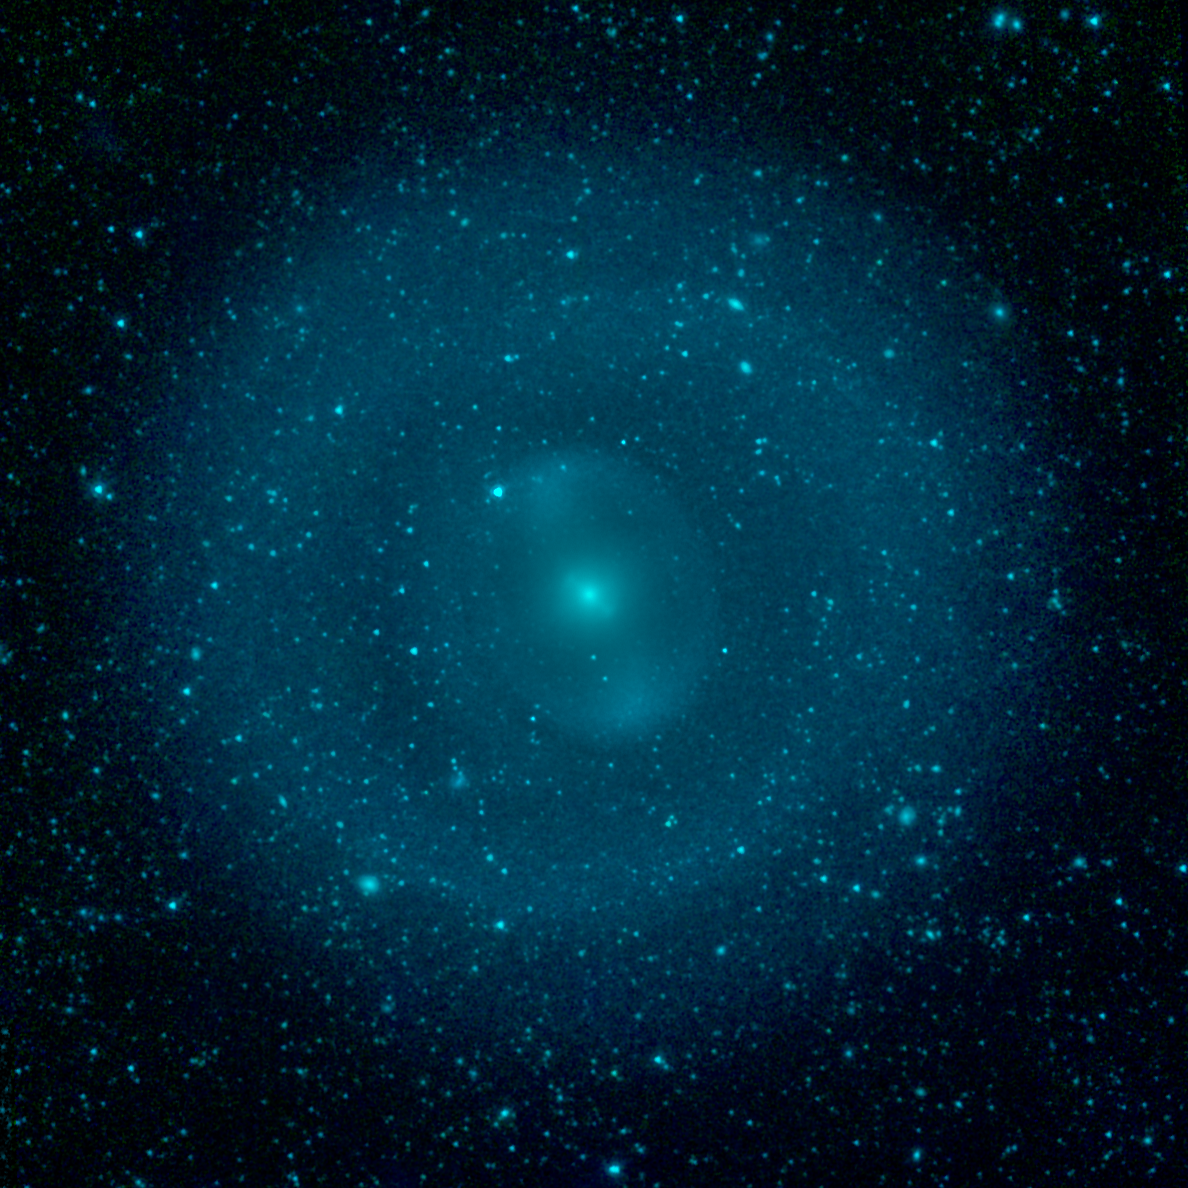

Galactic Wheel of Life Shines in Infrared

The ghostly structures highlighting the peculiar patterns of orbiting stars in the center of the galaxy NGC 1292 stand out vividly in this specially-processed image from NASA's Spitzer Space Telescope. By making detailed observations of the galaxy in infrared light, astronomers can tease out the hidden details of the strange dynamics in this barred galaxy.

The galaxy is about 12 billion years old and is located 33 million light years away in the Eridanus constellation. It is known as a barred galaxy because a central bar of stars (which looks like a blue "S" in this view) dominates its center.

When galaxies are young and gas-rich, stellar bars drive gas toward the center, feeding star formation. Over time, as the star-making fuel runs out, the central regions become quiescent and star-formation activity shifts to the outskirts of a galaxy. There, spiral density waves and resonances induced by the central bar help convert gas to stars. The outer ring is one such resonance location, where gas has been trapped and ignited into a star-forming frenzy.

This image has been processed to suppress the smooth glow of starlight that fills the center of this galaxy, enhancing our view of the peculiar structure in this region. These spokes and clumps are essentially stellar traffic jams, formed by the convoluted orbits of the billions of stars bunching up as they move through the central bar. Close examination of the outer ring reveals that it is actually composed of two distinct arcs that partially blend into one another.

Infrared light at wavelengths of 3.4 and 4.5 microns are rendered in blue and green, combining into a single cyan tone showing the distribution of stars.

Credit: NASA/JPL-Caltech